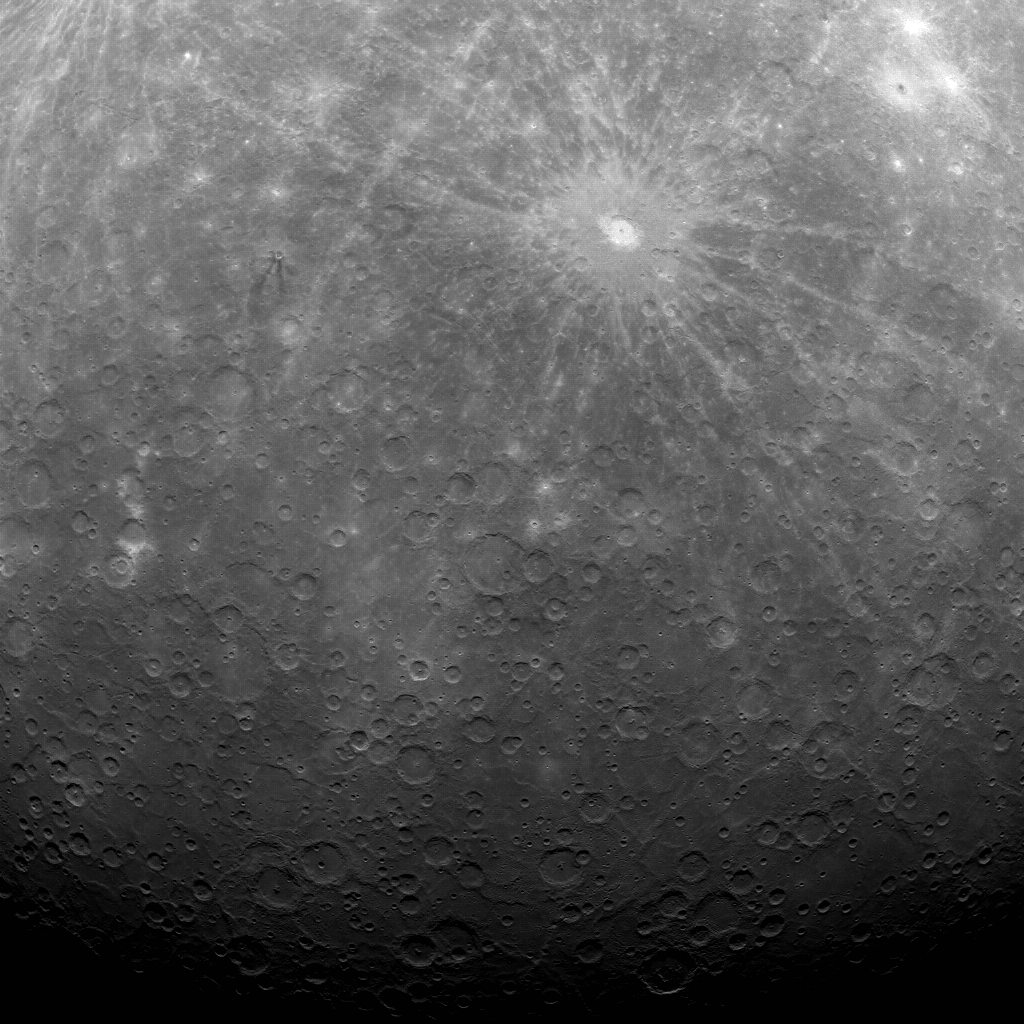

First Image Ever Obtained from Mercury Orbit

Early this morning, at 5:20 am EDT, MESSENGER captured this historic image of Mercury. This image is the first ever obtained from a spacecraft in orbit about the Solar System’s innermost planet. Over the subsequent six hours, MESSENGER acquired an additional 363 images before downlinking some of the data to Earth.

The dominant rayed crater in the upper portion of the image is Debussy. The smaller crater Matabei with its unusual dark rays is visible to the west of Debussy. The bottom portion of this image is near Mercury’s south pole and includes a region of Mercury’s surface not previously seen by spacecraft. Compare this image to the planned image footprint to see the region of newly imaged terrain, south of Debussy. Over the next three days, MESSENGER will acquire 1185 additional images in support of MDIS commissioning-phase activities. The year-long primary science phase of the mission will begin on April 4, and the orbital observation plan calls for MDIS to acquire more than 75,000 images in support of MESSENGER’s science goals.

On March 17, 2011 (March 18, 2011, UTC), MESSENGER became the first spacecraft to orbit the planet Mercury. The mission is currently in its commissioning phase, during which spacecraft and instrument performance are verified through a series of specially designed checkout activities. In the course of the one-year primary mission, the spacecraft’s seven scientific instruments and radio science investigation will unravel the history and evolution of the Solar System’s innermost planet. Visit the Why Mercury? to learn more about the science questions that the MESSENGER mission has set out to answer.

Date acquired: March 29, 2011
Image Mission Elapsed Time (MET): 209877871
Image ID: 65056
Instrument: Wide Angle Camera (WAC) of the Mercury Dual Imaging System (MDIS)
Center Latitude: -53.3°
Center Longitude: 13.0° E
Resolution: 2.7 kilometers/pixel (1.7 miles/pixel)
Scale: Debussy has a diameter of 80 kilometers (50 miles)

These images are from MESSENGER, a NASA Discovery mission to conduct the first orbital study of the innermost planet, Mercury. For information regarding the use of images, see the MESSENGER image use policy.

Credit: NASA/Johns Hopkins University Applied Physics Laboratory/Carnegie Institution of Washington